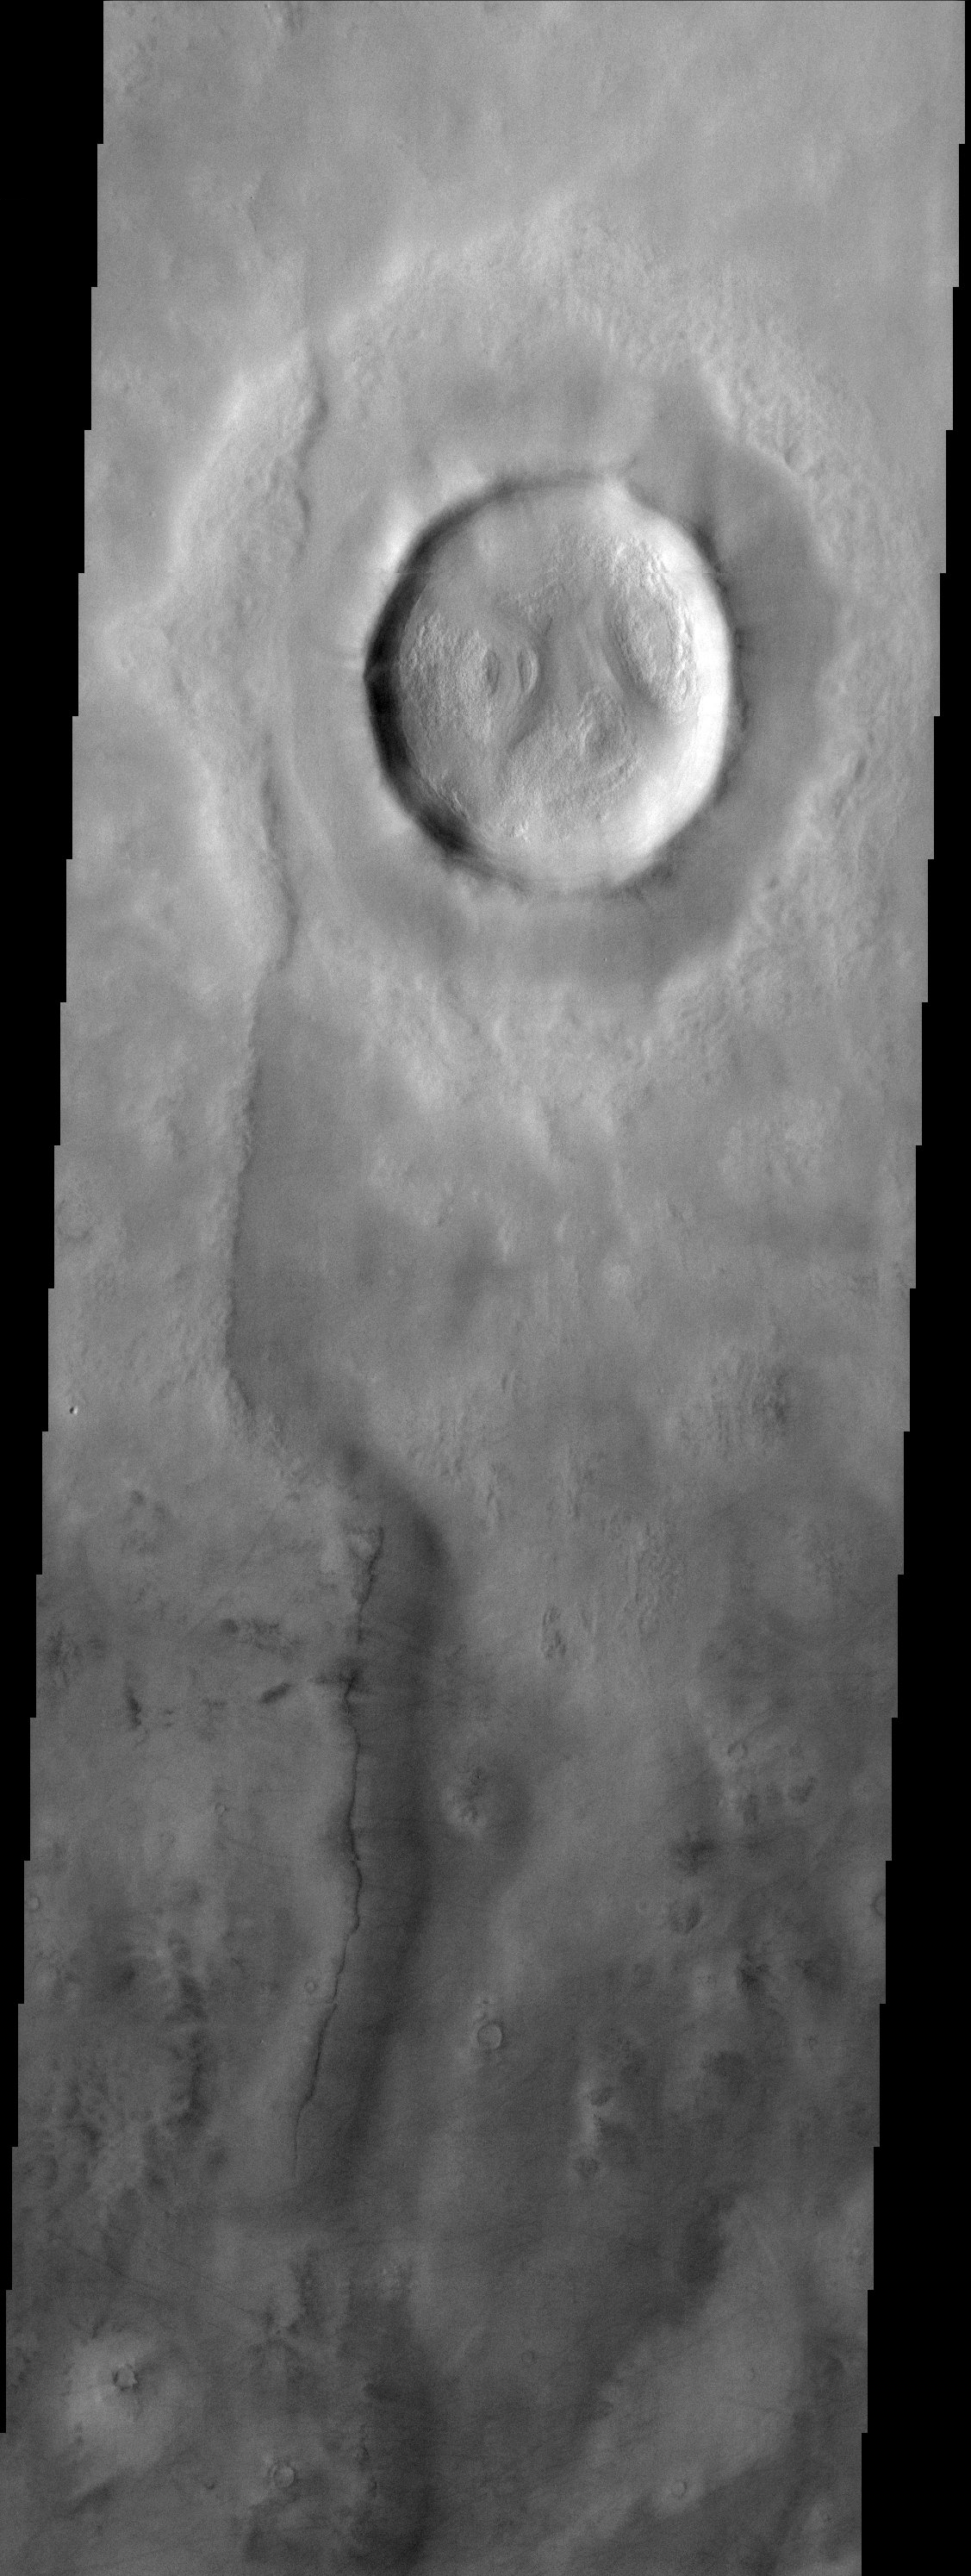

Rampart Crater

Rampart crater in Utopia Planitia west of the Viking 2 landing site.

Note: this THEMIS visual image has not been radiometrically nor geometrically calibrated for this preliminary release. An empirical correction has been performed to remove instrumental effects. A linear shift has been applied in the cross-track and down-track direction to approximate spacecraft and planetary motion. Fully calibrated and geometrically projected images will be released through the Planetary Data System in accordance with Project policies at a later time.

NASA’s Jet Propulsion Laboratory manages the 2001 Mars Odyssey mission for NASA’s Office of Space Science, Washington, D.C. The Thermal Emission Imaging System (THEMIS) was developed by Arizona State University, Tempe, in collaboration with Raytheon Santa Barbara Remote Sensing. The THEMIS investigation is led by Dr. Philip Christensen at Arizona State University. Lockheed Martin Astronautics, Denver, is the prime contractor for the Odyssey project, and developed and built the orbiter. Mission operations are conducted jointly from Lockheed Martin and from JPL, a division of the California Institute of Technology in Pasadena.

Credit: NASA/JPL/Arizona State University